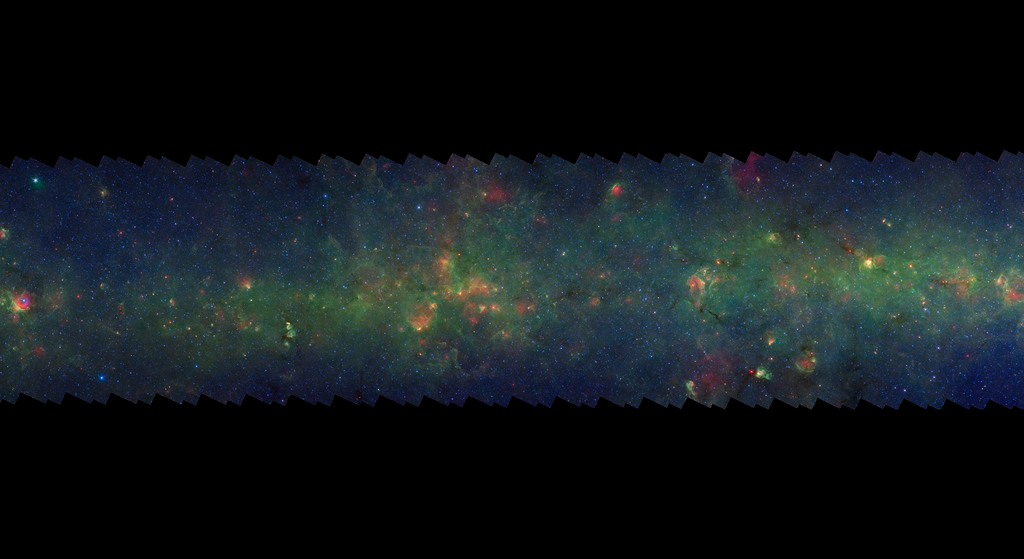

GLIMPSE-MIPSGAL Milky Way 4

This is one segment of an infrared portrait of dust and stars radiating in the inner Milky Way. More than 800,000 frames from NASA's Spitzer Space Telescope were stitched together to create the full image, capturing more than 50 percent of our entire galaxy.

As inhabitants of a flat galactic disk, Earth and its solar system have an edge-on view of their host galaxy, like looking at a glass dish from its edge. From our perspective, most of the galaxy is condensed into a blurry narrow band of light that stretches completely around the sky, also known as the galactic plane.

This segment is in the constellation Aquila and includes a corner of Serpens Cauda. The flat band of green running through this region is mostly dust in the distant disk of the Milky Way galaxy. In visible light the foreground dust renders this area nearly featureless and dark with only a scattering of nearby stars.

The swaths of green represent organic molecules, called polycyclic aromatic hydrocarbons, which are illuminated by light from nearby star formation, while the thermal emission, or heat, from warm dust is rendered in red. Star-forming regions appear as swirls of red and yellow, where the warm dust overlaps with the glowing organic molecules. The blue specks sprinkled throughout the photograph are Milky Way stars.

This survey segment spans galactic longitudes of 33.0 to 41.3 degrees and is centered at a galactic latitude of 0 degrees. It covers about two vertical degrees of the galactic plane.

This is a three-color composite that shows infrared observations from two Spitzer instruments. Blue represents 3.6-micron light and green shows light of 8 microns, both captured by Spitzer's infrared array camera. Red is 24-micron light detected by Spitzer's multiband imaging photometer. This combines observations from the Galactic Legacy Infrared Mid-Plane Survey Extraordinaire (GLIMPSE) and MIPSGAL projects.

Credit: NASA/JPL-Caltech/Univ. of Wisconsin